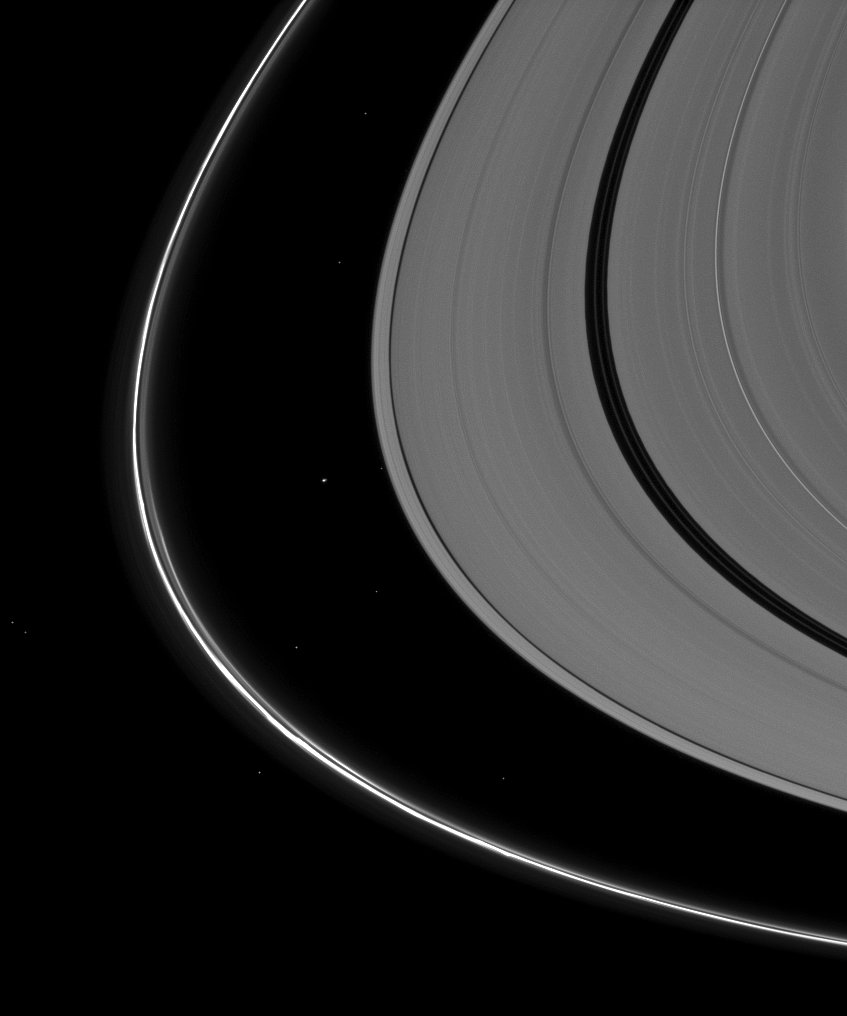

Lost Among Stars

Saturn’s tiny moon Atlas appears almost indistinguishable from the background stars seen in this Cassini spacecraft image.

Atlas (30 kilometers, or 19 miles across) orbits in the Roche Division between the A ring and the thin F ring. The moon, just to the left of the center of the image, appears slightly larger than the background stars here. See PIA08405 for a closer view of Atlas.

This view looks toward the southern, unilluminated side of the rings from about 11 degrees below the ringplane. To enhance the visibility of features, the A ring has been brightened by a factor of two relative to the F ring.

The image was taken in visible light with the Cassini spacecraft narrow-angle camera on Jan. 2, 2010. The view was obtained at a distance of approximately 2.3 million kilometers (1.4 million miles) from Atlas. Image scale is 14 kilometers (9 miles) per pixel.

The Cassini-Huygens mission is a cooperative project of NASA, the European Space Agency and the Italian Space Agency. The Jet Propulsion Laboratory, a division of the California Institute of Technology in Pasadena, manages the mission for NASA’s Science Mission Directorate, Washington, D.C. The Cassini orbiter and its two onboard cameras were designed, developed and assembled at JPL. The imaging operations center is based at the Space Science Institute in Boulder, Colo.

Credit: NASA/JPL/Space Science Institute